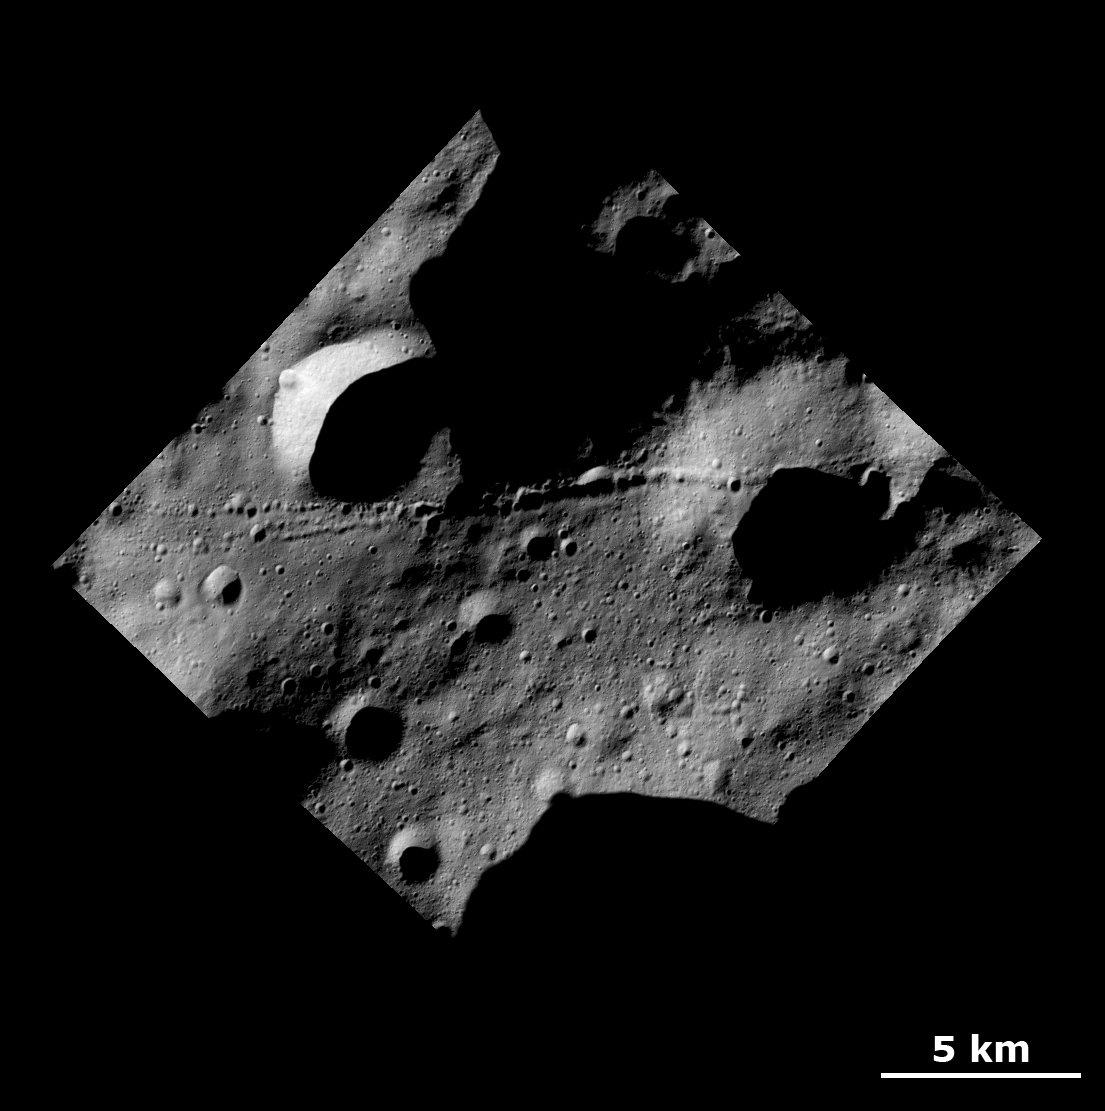

Unusual Crater Chains and Ridges

This Dawn FC (framing camera) image shows a surface with many craters and linear chains of small craters that merge into ridges on the giant asteroid Vesta.

The image covers an area in the cratered highlands, centered around 35.6 degrees north latitude and 2.6 degrees east longitude. NASA’s Dawn spacecraft obtained this image with its framing camera on Dec. 18, 2011. The distance to the surface of Vesta is 189 kilometers and the image has a resolution of about 25 meters per pixel. This image was acquired during the LAMO (Low Altitude Mapping Orbit) phase of the mission.

The Dawn mission to Vesta and Ceres is managed by NASA’s Jet Propulsion Laboratory, a division of the California Institute of Technology in Pasadena, for NASA’s Science Mission Directorate, Washington. UCLA is responsible for overall Dawn mission science. The Dawn framing cameras have been developed and built under the leadership of the Max Planck Institute for Solar System Research, Katlenburg-Lindau, Germany, with significant contributions by DLR German Aerospace Center, Institute of Planetary Research, Berlin, and in coordination with the Institute of Computer and Communication Network Engineering, Braunschweig. The framing camera project is funded by the Max Planck Society, DLR, and NASA/JPL.

Credit: NASA/JPL-Caltech/UCLA/MPS/DLR/IDA